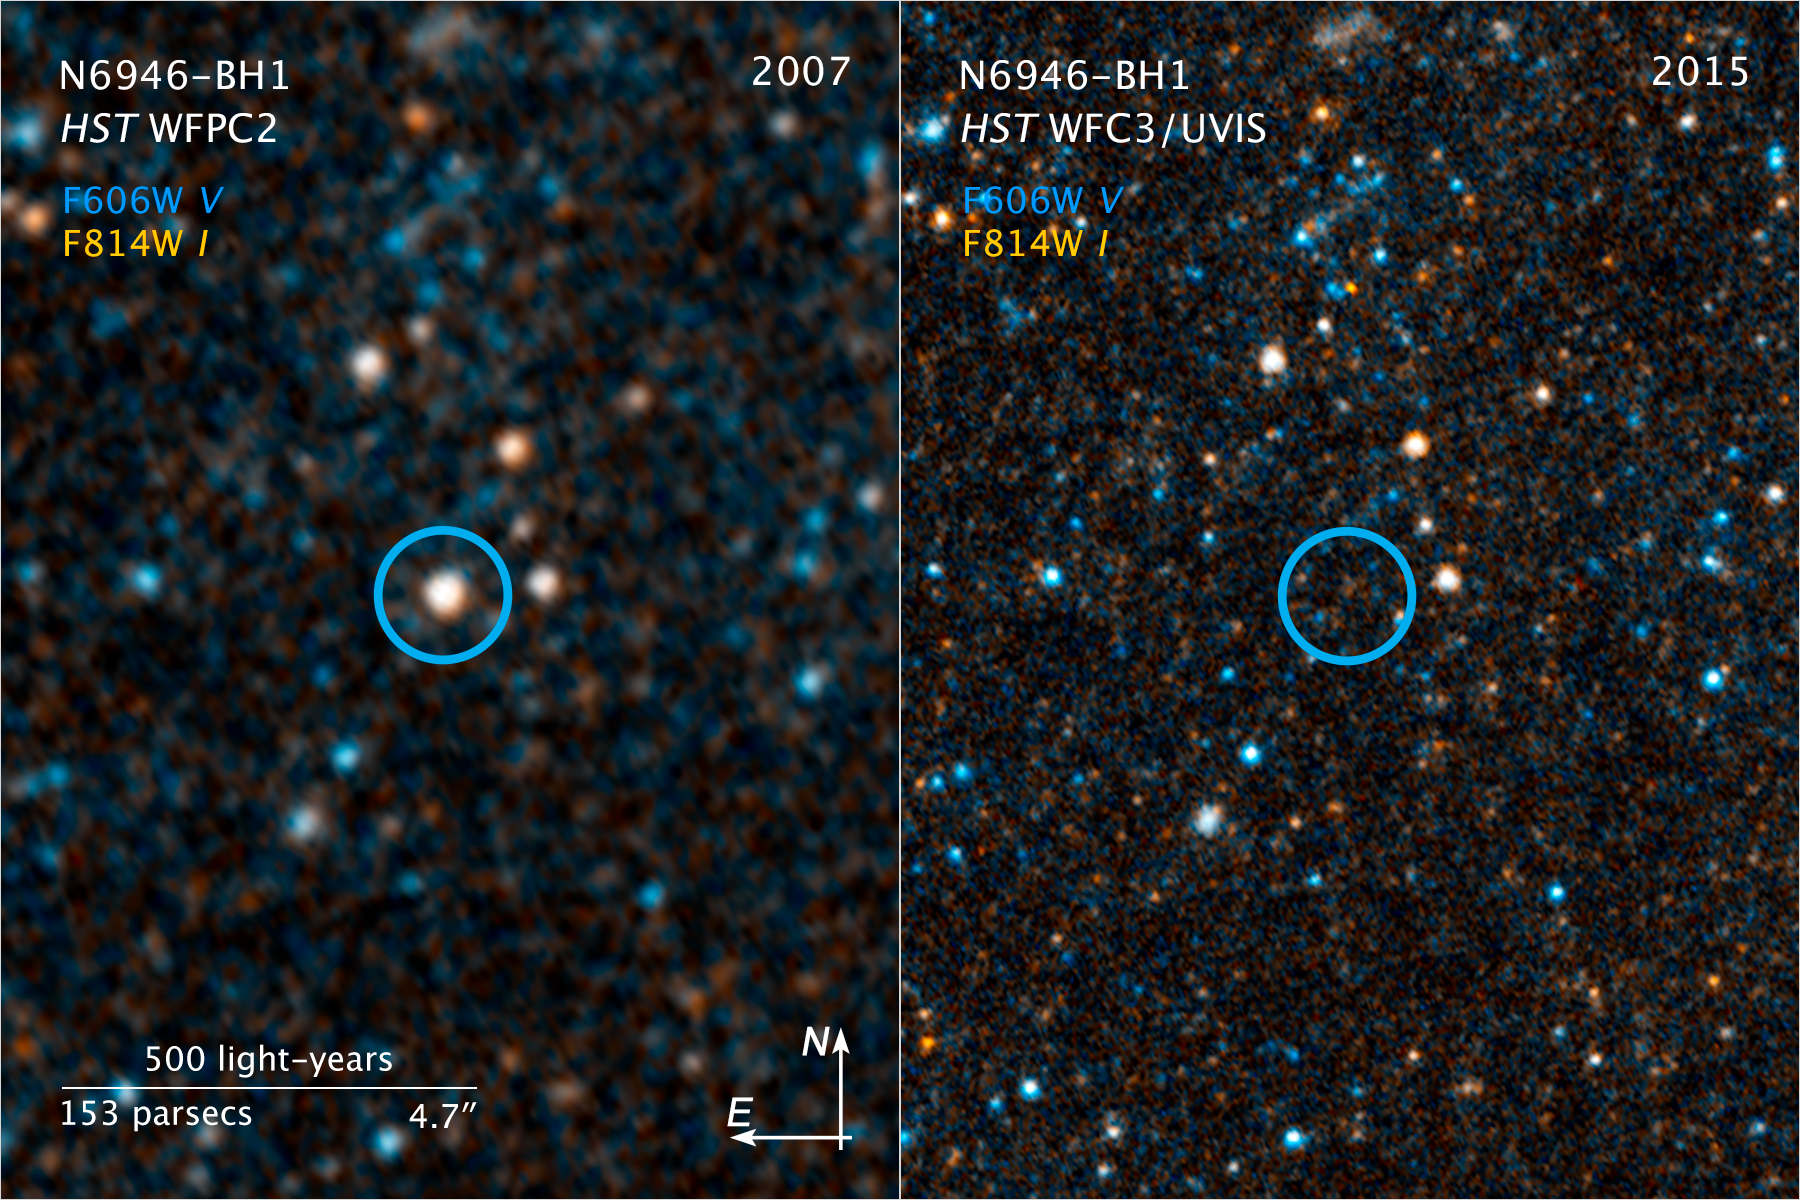

Compass and Scale Image for N6946-BH1

Object Name: N6946-BH1
Object Description: Disappeared Star in Galaxy NGC 6946
Instrument: HST/WFPC2, WFC3/UVIS
Filters: WFPC2/F606W (wide V), July 8, 2007 (1,600 seconds) WFPC2/F814W, July 8, 2007 (1,600 seconds)WFC3/UVIS/F606W (wide V), Oct. 8, 2015 (1,233 seconds) WFC3/UVIS/F814W, Oct. 8, 2015 (1,233 seconds)

These images are a composite of separate exposures acquired by the WFPC2 and WFC3/UVIS instruments on the Hubble Space Telescope. Two filters in each instrument were used to sample narrow wavelength ranges. The color results from assigning different hues (colors) to each monochromatic (grayscale) image associated with an individual filter. In this case, the assigned colors are cyan: F606W and orange: F814W.

Credit: NASA, ESA, and C. Kochanek (OSU)